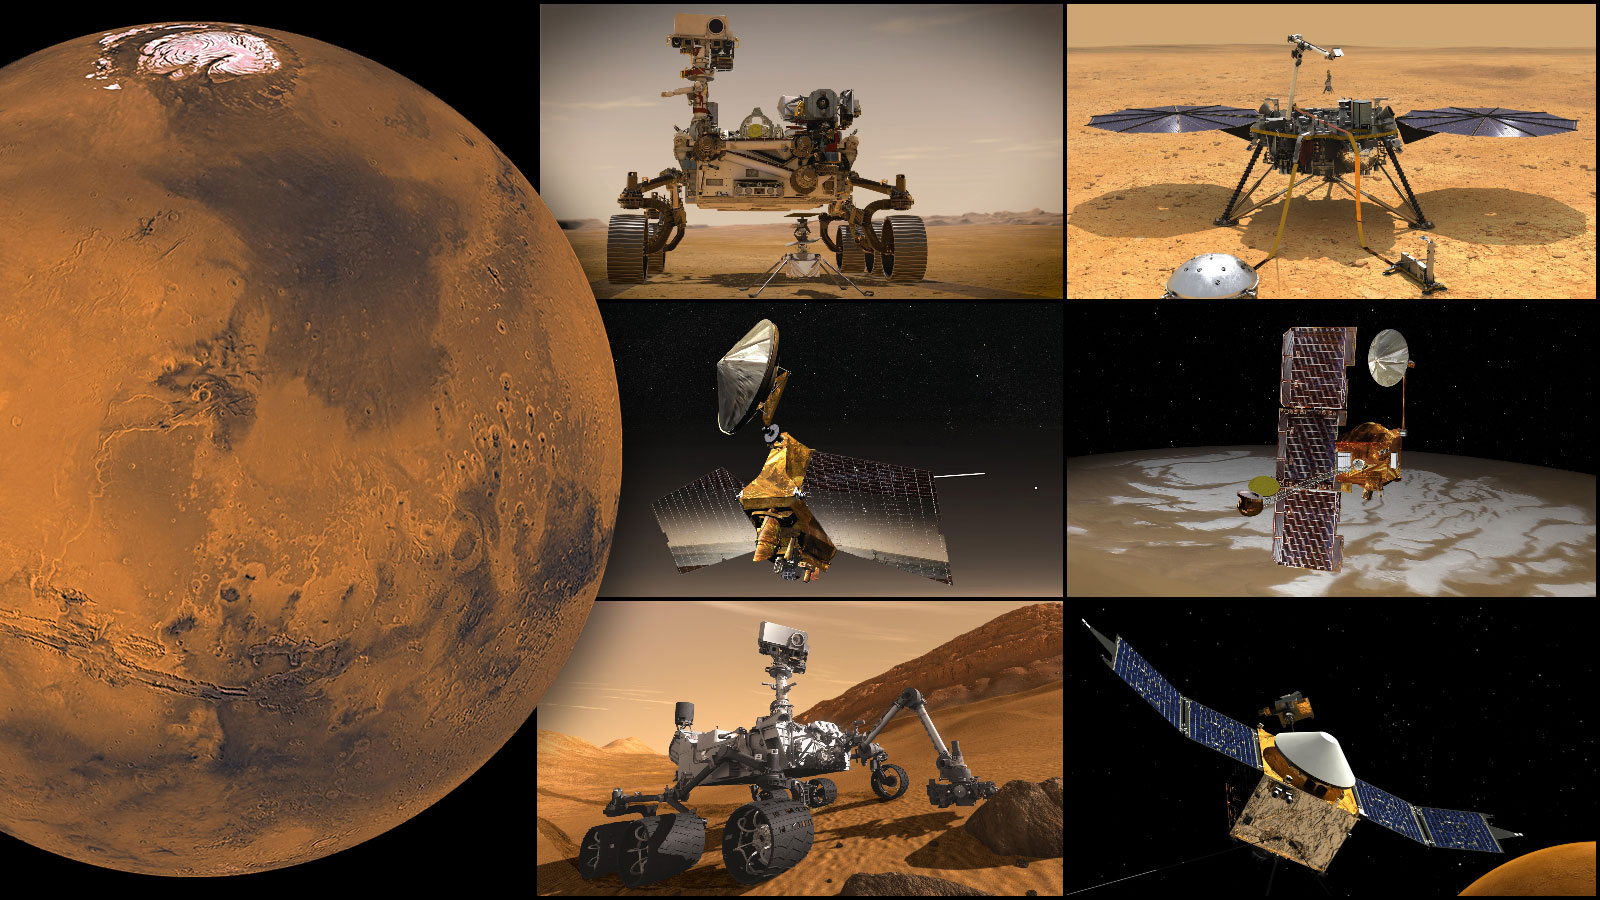

NASA’s Mars Missions

NASA’s Mars missions, clockwise from top left: Perseverance rover and Ingenuity Mars Helicopter, InSight lander, Odyssey orbiter, MAVEN orbiter, Curiosity rover, and Mars Reconnaissance Orbiter.

Credit: NASA/JPL-Caltech